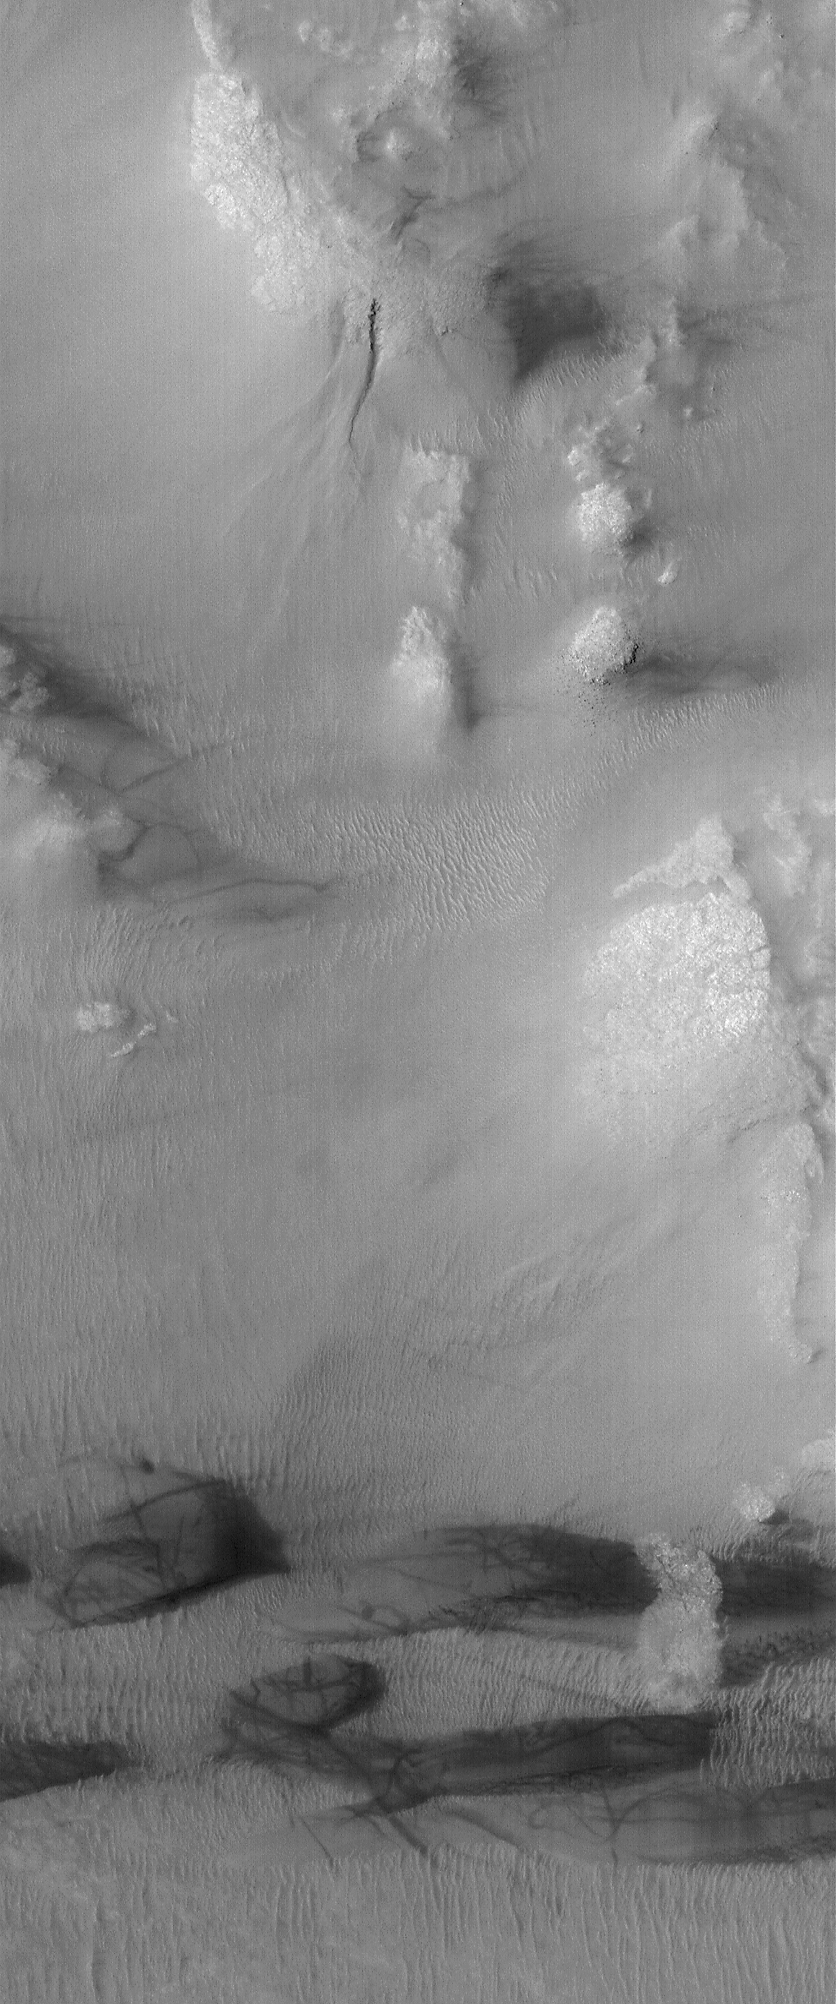

Galle Scene

26 July 2004
This Mars Global Surveyor (MGS) Mars Orbiter Camera (MOC) image shows a scene in southern Galle Crater, otherwise known as Happy Face Crater. At the north end of the image (toward top, center) is a gully that formed on a slope. At the south end (bottom) is a series of dark sand dunes that have been crisscrossed by dust devils. The dust devils left behind tell-tale streaks. This image is located near 51.9°S, 31.6°W, and is illuminated by sunlight from the upper left. The image covers an area about 3 km (1.9 mi) wide.

Credit: NASA/JPL/Malin Space Science Systems